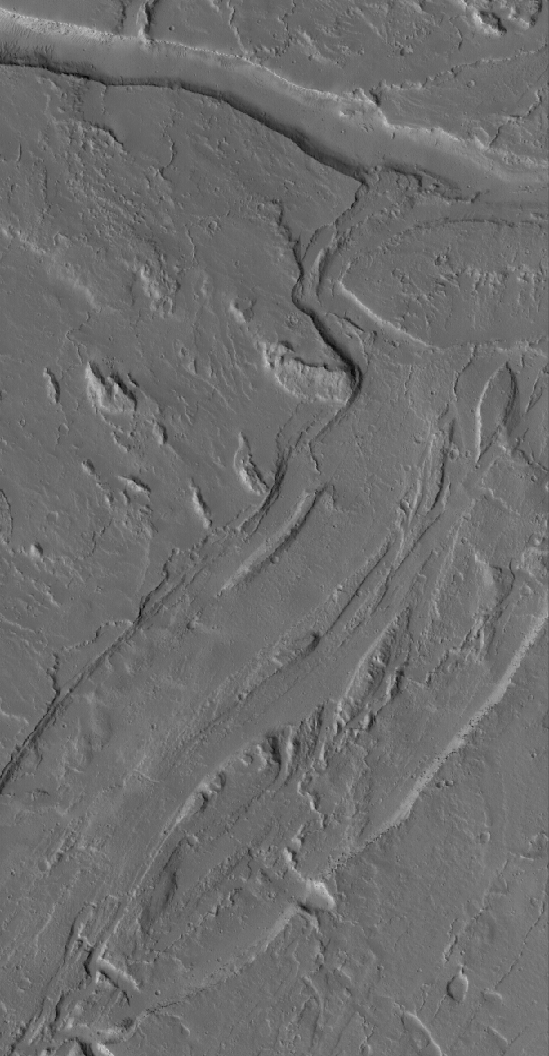

Olympus Flows

7 April 2005
This Mars Global Surveyor (MGS) Mars Orbiter Camera (MOC) image shows channels carved into the plains southeast of the large volcano, Olympus Mons. The fluid that created these landforms flowed from upper right toward the lower left, but its nature is unknown. Today, the entire scene is mantled with dust.

Location near: 16.0°N, 129.3°W
Image width: ~3 km (~1.9 mi)
Illumination from: lower left
Season: Northern Autumn

Credit: NASA/JPL/Malin Space Science Systems